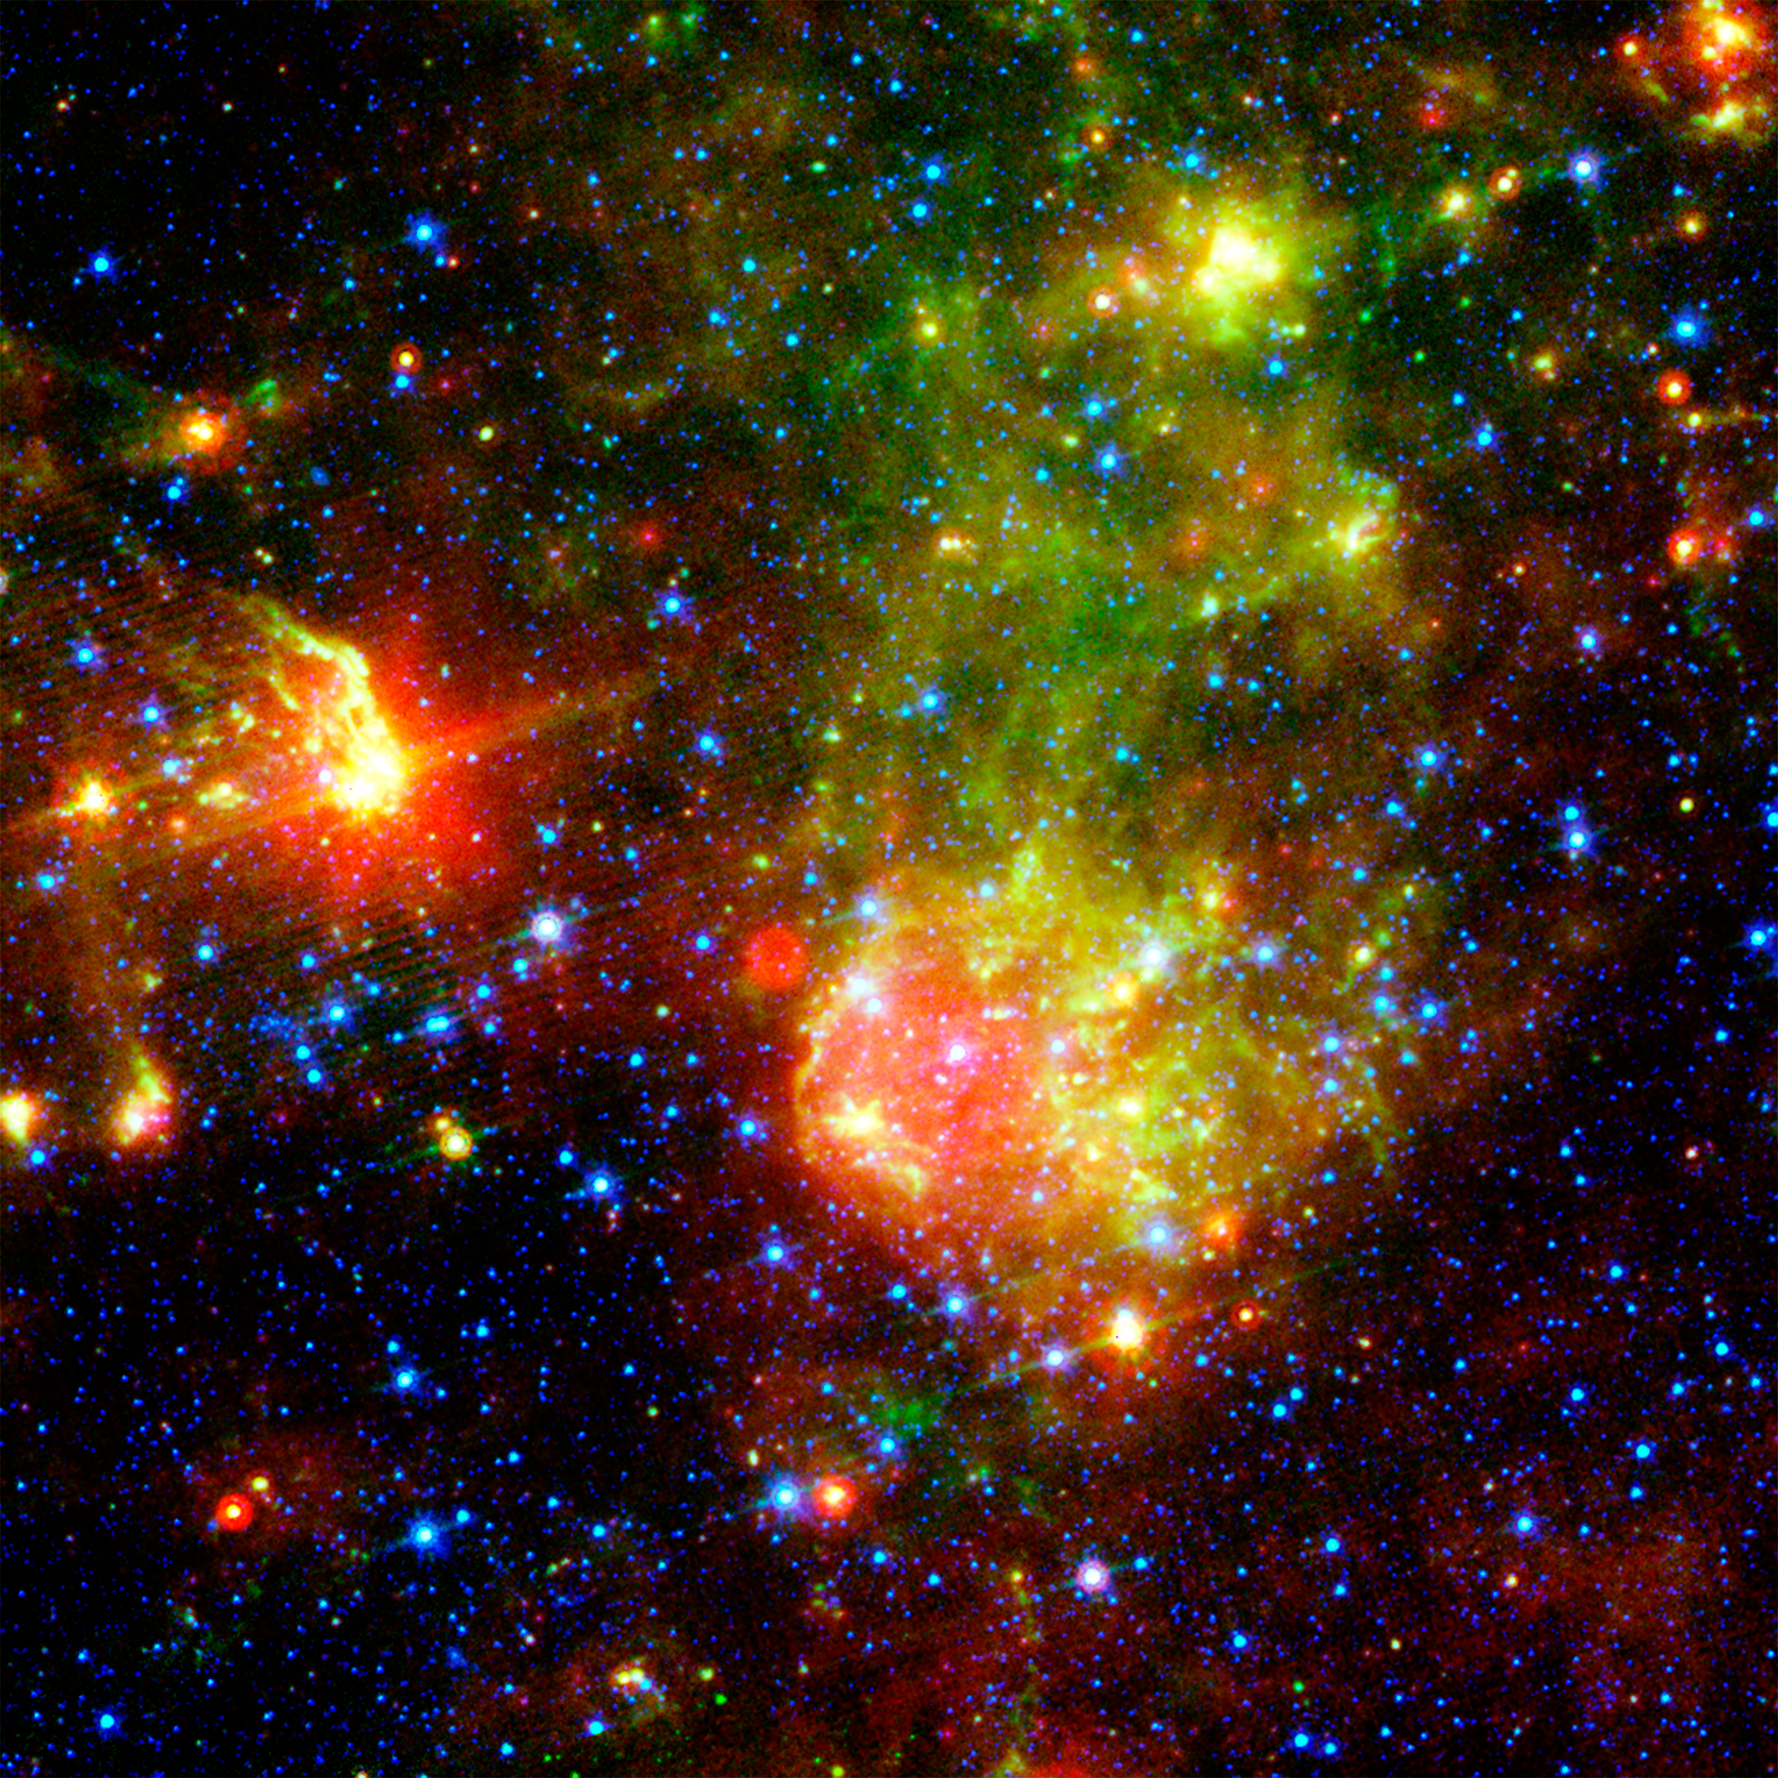

Supernova Remnant 1E0102.2-7219 Revealed by NASA's Spitzer Space Telescope

The supernova remnant 1E0102.2-7219 sits next to the nebula N76 in a bright, star-forming region of the Small Magellanic Cloud, a satellite galaxy to our Milky Way galaxy located about 200,000 light-years from Earth. A supernova remnant is made up of the messy bits and pieces of a massive star that exploded, or went supernova. The image shows glowing dust grains in three wavelengths of infrared radiation: 24 microns (red) measured by the multiband imaging photometer aboard NASA's Spitzer Space Telescope; and 8.0 microns (green) and 3.6 microns (blue) measured by Spitzer's infrared array camera. The red bubble is a dust envelope around the supernova remnant E0102, which is being heated by the shock wave created in the explosion of the remnant's massive progenitor star some 1,000 years ago. Most of the blue stars are in the Small Magellanic Cloud, though some are in our own galaxy.

Credit: NASA/JPL-Caltech/S. Stanimirovic (UC Berkeley)